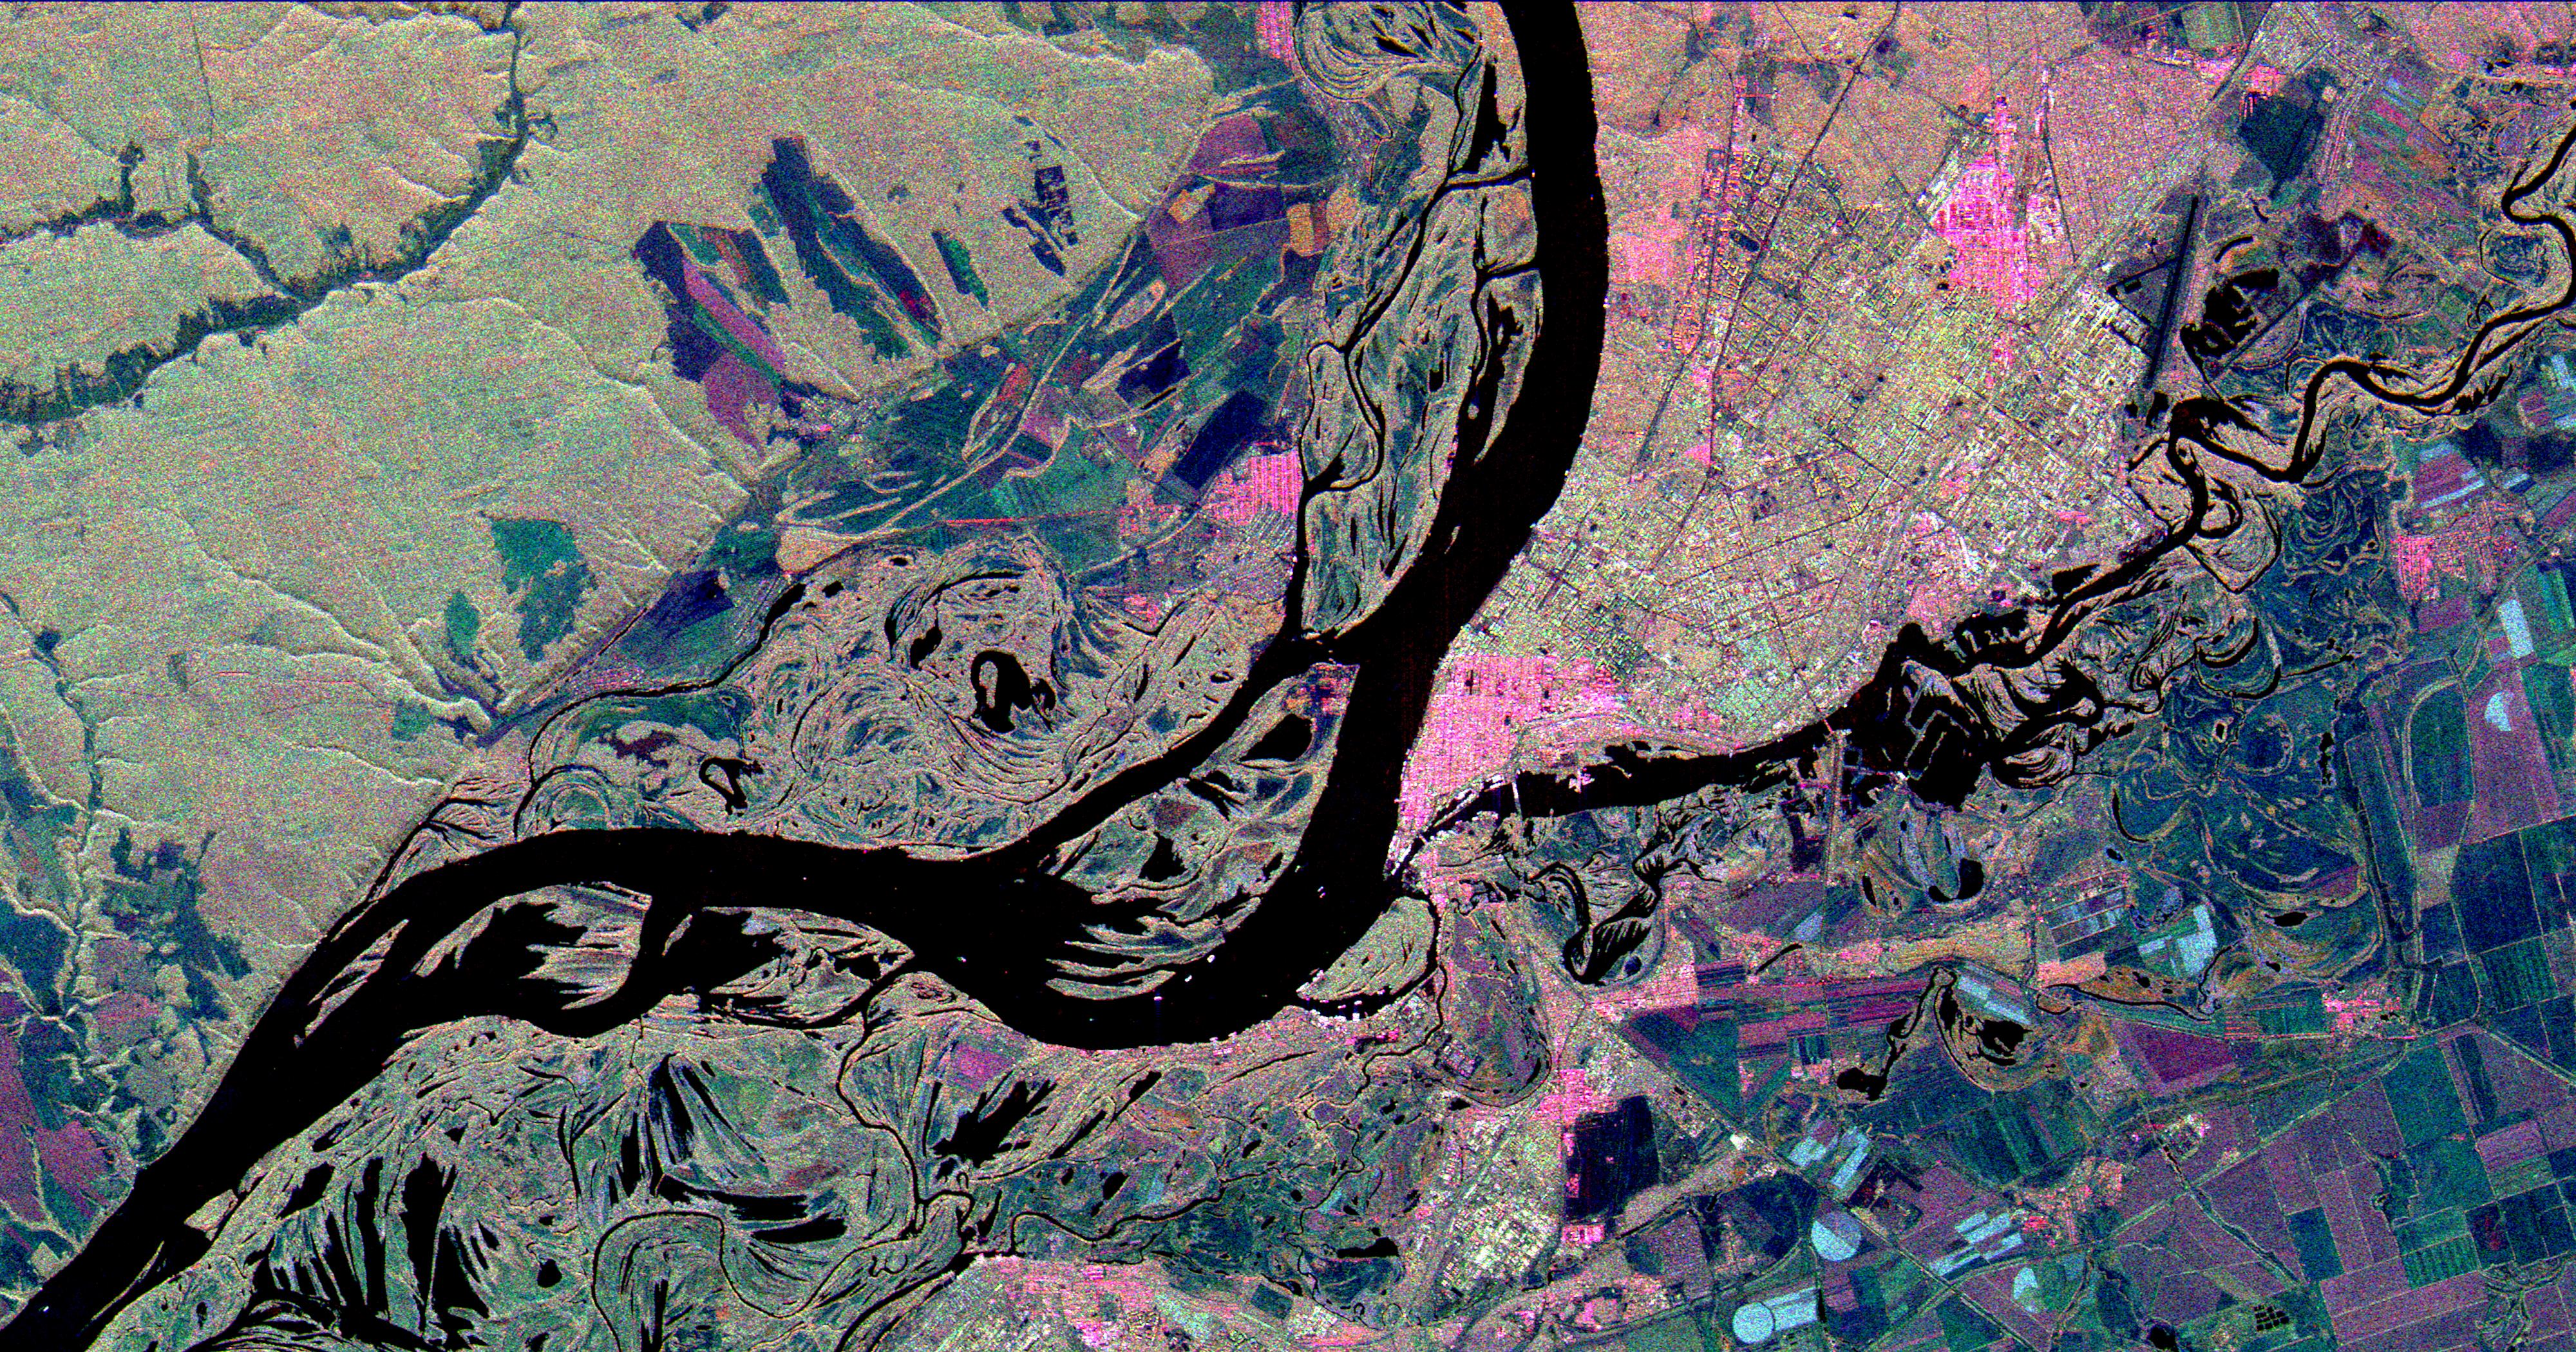

Space Radar Image of Samara, Russia

This three-frequency space radar image shows the city of Samara, Russia in pink and light green right of center. Samara is at the junction of the Volga and Samara Rivers approximately 800 kilometers (500 miles) southeast of Moscow. The wide river in the center of the image is the Volga. Samara, formerly Kuybyshev, is a busy industrial city known for its chemical, mechanical and petroleum industries. Northwest of the Volga (upper left corner of the image) are deciduous forests of the Samarskaya Luka National Park. Complex patterns in the floodplain of the Volga are caused by “cut-off” lakes and channels from former courses of the meandering river. The three radar frequencies allow scientists to distinguish different types of agricultural fields in the lower right side of the image. For example, fields which appear light blue are short grass or cleared fields. Purple and green fields contain taller plants or rough plowed soil. Scientists hope to use radar data such as these to understand the environmental consequences of industrial, agricultural and natural preserve areas coexisting in close proximity.

This image is 50 kilometers by 26 kilometers (31 by 16 miles) and is centered at 53.2 degrees north latitude, 50.1 degrees east longitude. North is toward the top of the image. The colors are assigned to different radar frequencies and polarizations as follows: red is L-band, horizontally transmitted and received; green is C-band, horizontally transmitted and vertically received; and blue is X-band, vertically transmitted and received.

The image was acquired by the Spaceborne Imaging Radar-C/X-band Synthetic Aperture Radar (SIR-C/X-SAR) on October 1, 1994 onboard the space shuttle Endeavour. SIR-C/X-SAR, a joint mission of the German, Italian and the United States space agencies, is part of NASA’s Mission to Planet Earth.

Credit: NASA/JPL